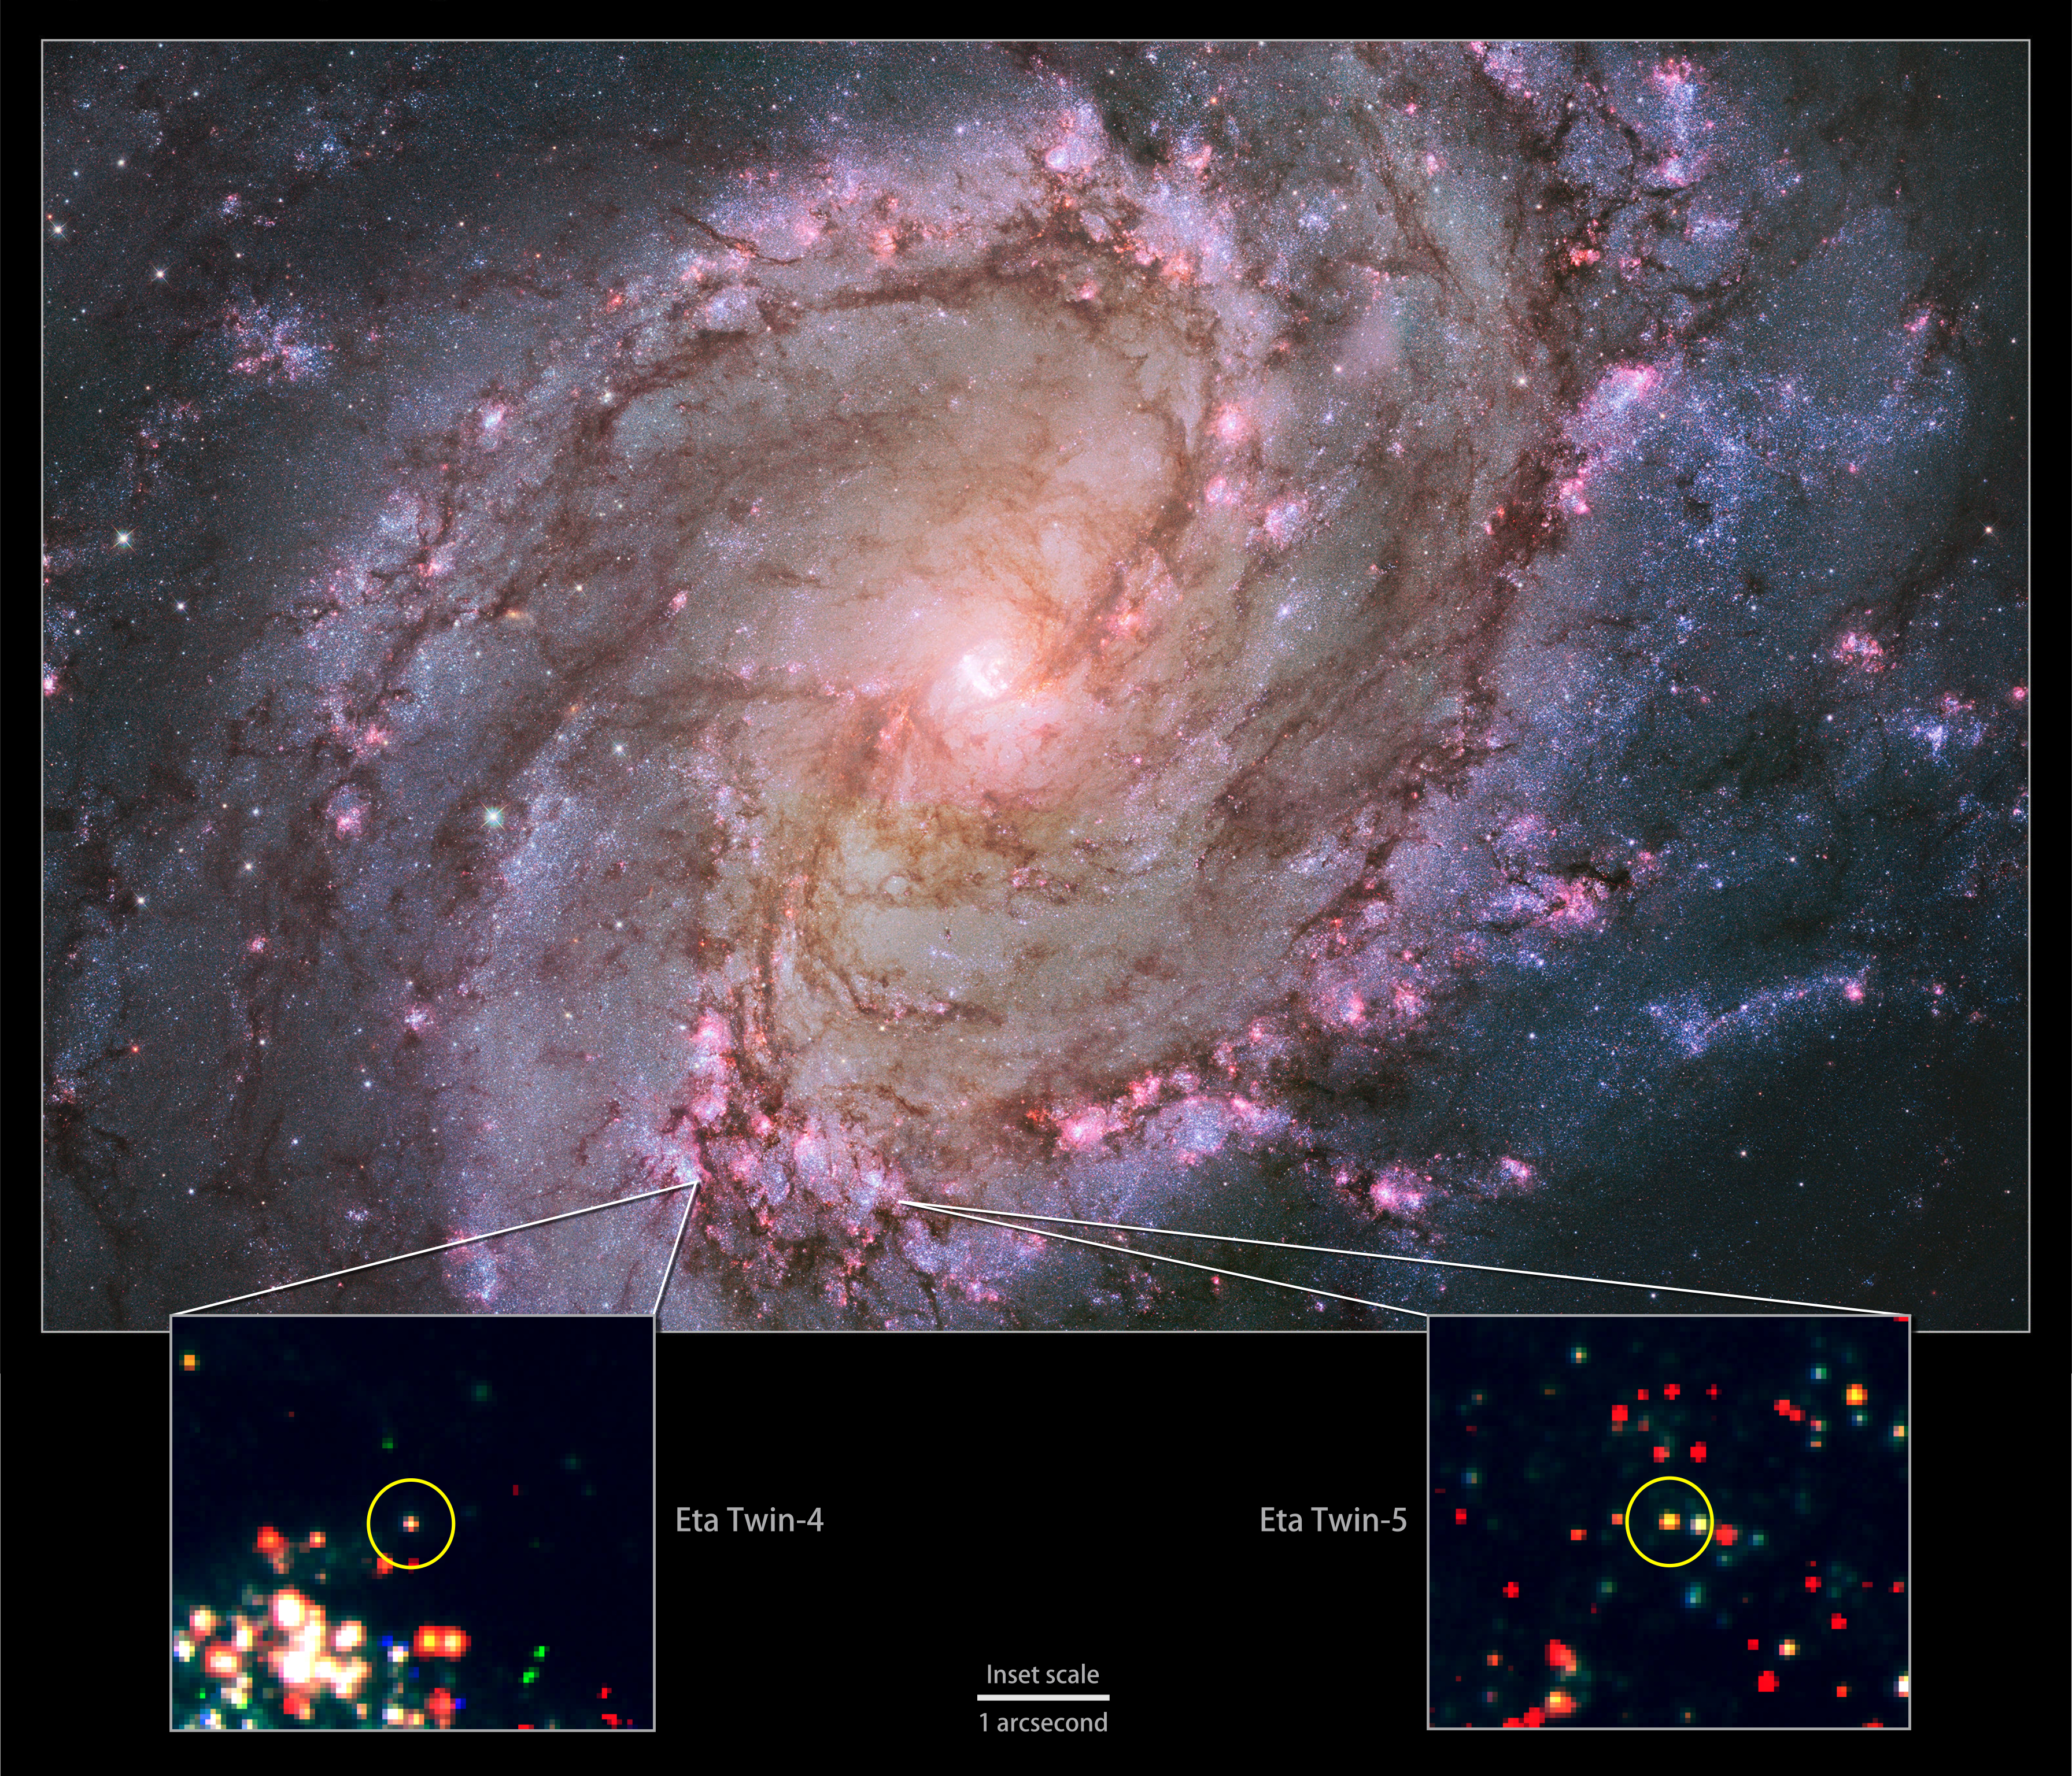

'Eta twins' in Galaxy M83

Hubble view of M83 -- the only galaxy known to host two potential "Eta twins." Its high rate of star formation increases the chances of finding massive stars that have recently undergone an Eta Carinae-like outburst. Bottom: Hubble data showing the locations of M83's Eta twins.

Credit: NASA, ESA, the Hubble Heritage Team (STScI/AURA) and R. Khan (GSFC and ORAU)